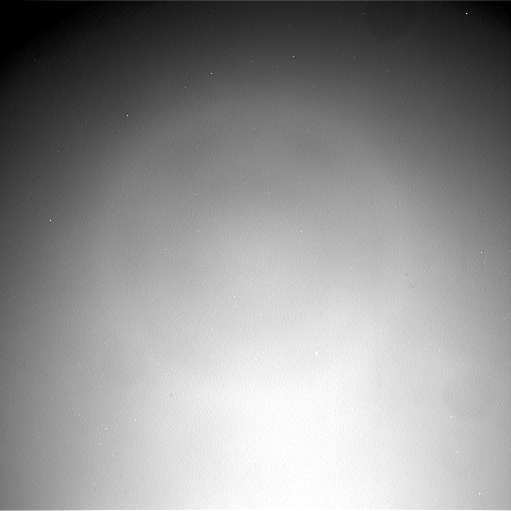

Phobos Passing Overhead

This movie clip shows Phobos, the larger of the two moons of Mars, passing overhead, as observed by NASA’s Mars rover Curiosity in a series of images centered straight overhead starting shortly after sunset. Phobos first appears near the lower center of the view and moves toward the top of the view. The clip runs at accelerated speed; the amount of time covered in it is about 27 minutes.

The 86 frames combined into this clip were taken by the rover’s Navigation Camera (Navcam) on the 317th Martian day of Curiosity’s work on Mars (June 28, 2013, PDT). The apparent ring about halfway between the center of the frames and the edges is an artifact of the imaging due to scattering of light inside the camera.

JPL, a division of the California Institute of Technology, Pasadena, manages the Mars Science Laboratory Project for NASA’s Science Mission Directorate, Washington. JPL designed and built the project’s Curiosity rover.

Credit: NASA/JPL-Caltech